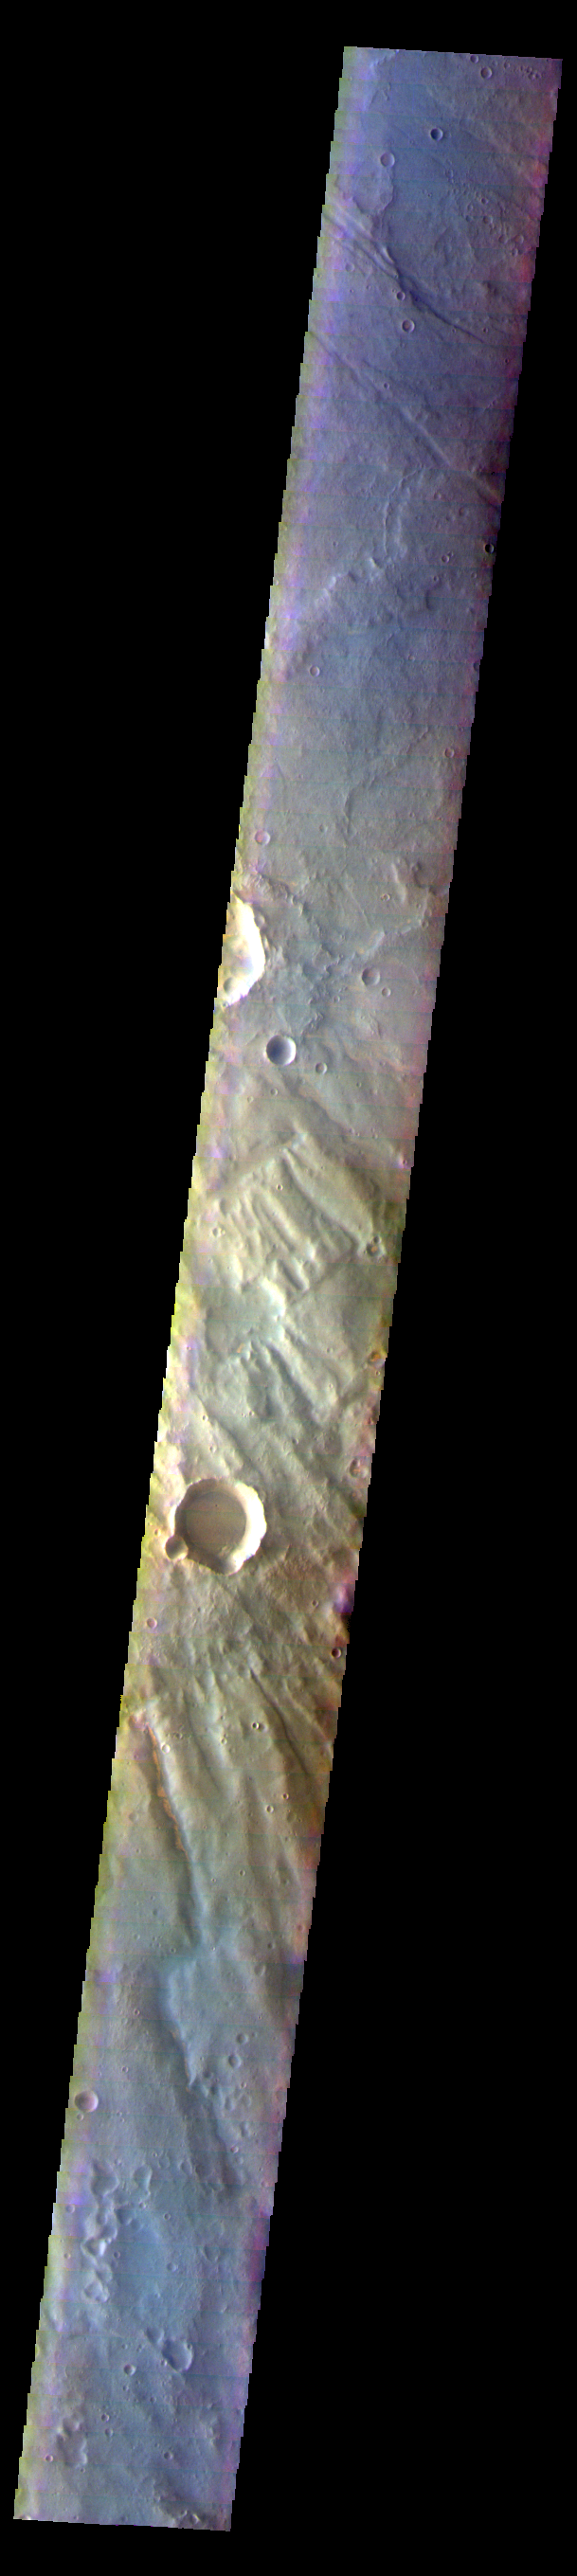

Thaumasia Planum – False Color

The THEMIS VIS camera contains 5 filters. The data from different filters can be combined in multiple ways to create a false color image. These false color images may reveal subtle variations of the surface not easily identified in a single band image. Today’s VIS image is located on the margin between Thaumasia Planum and Coracis Fossae.

Credit: NASA/JPL-Caltech/ASU